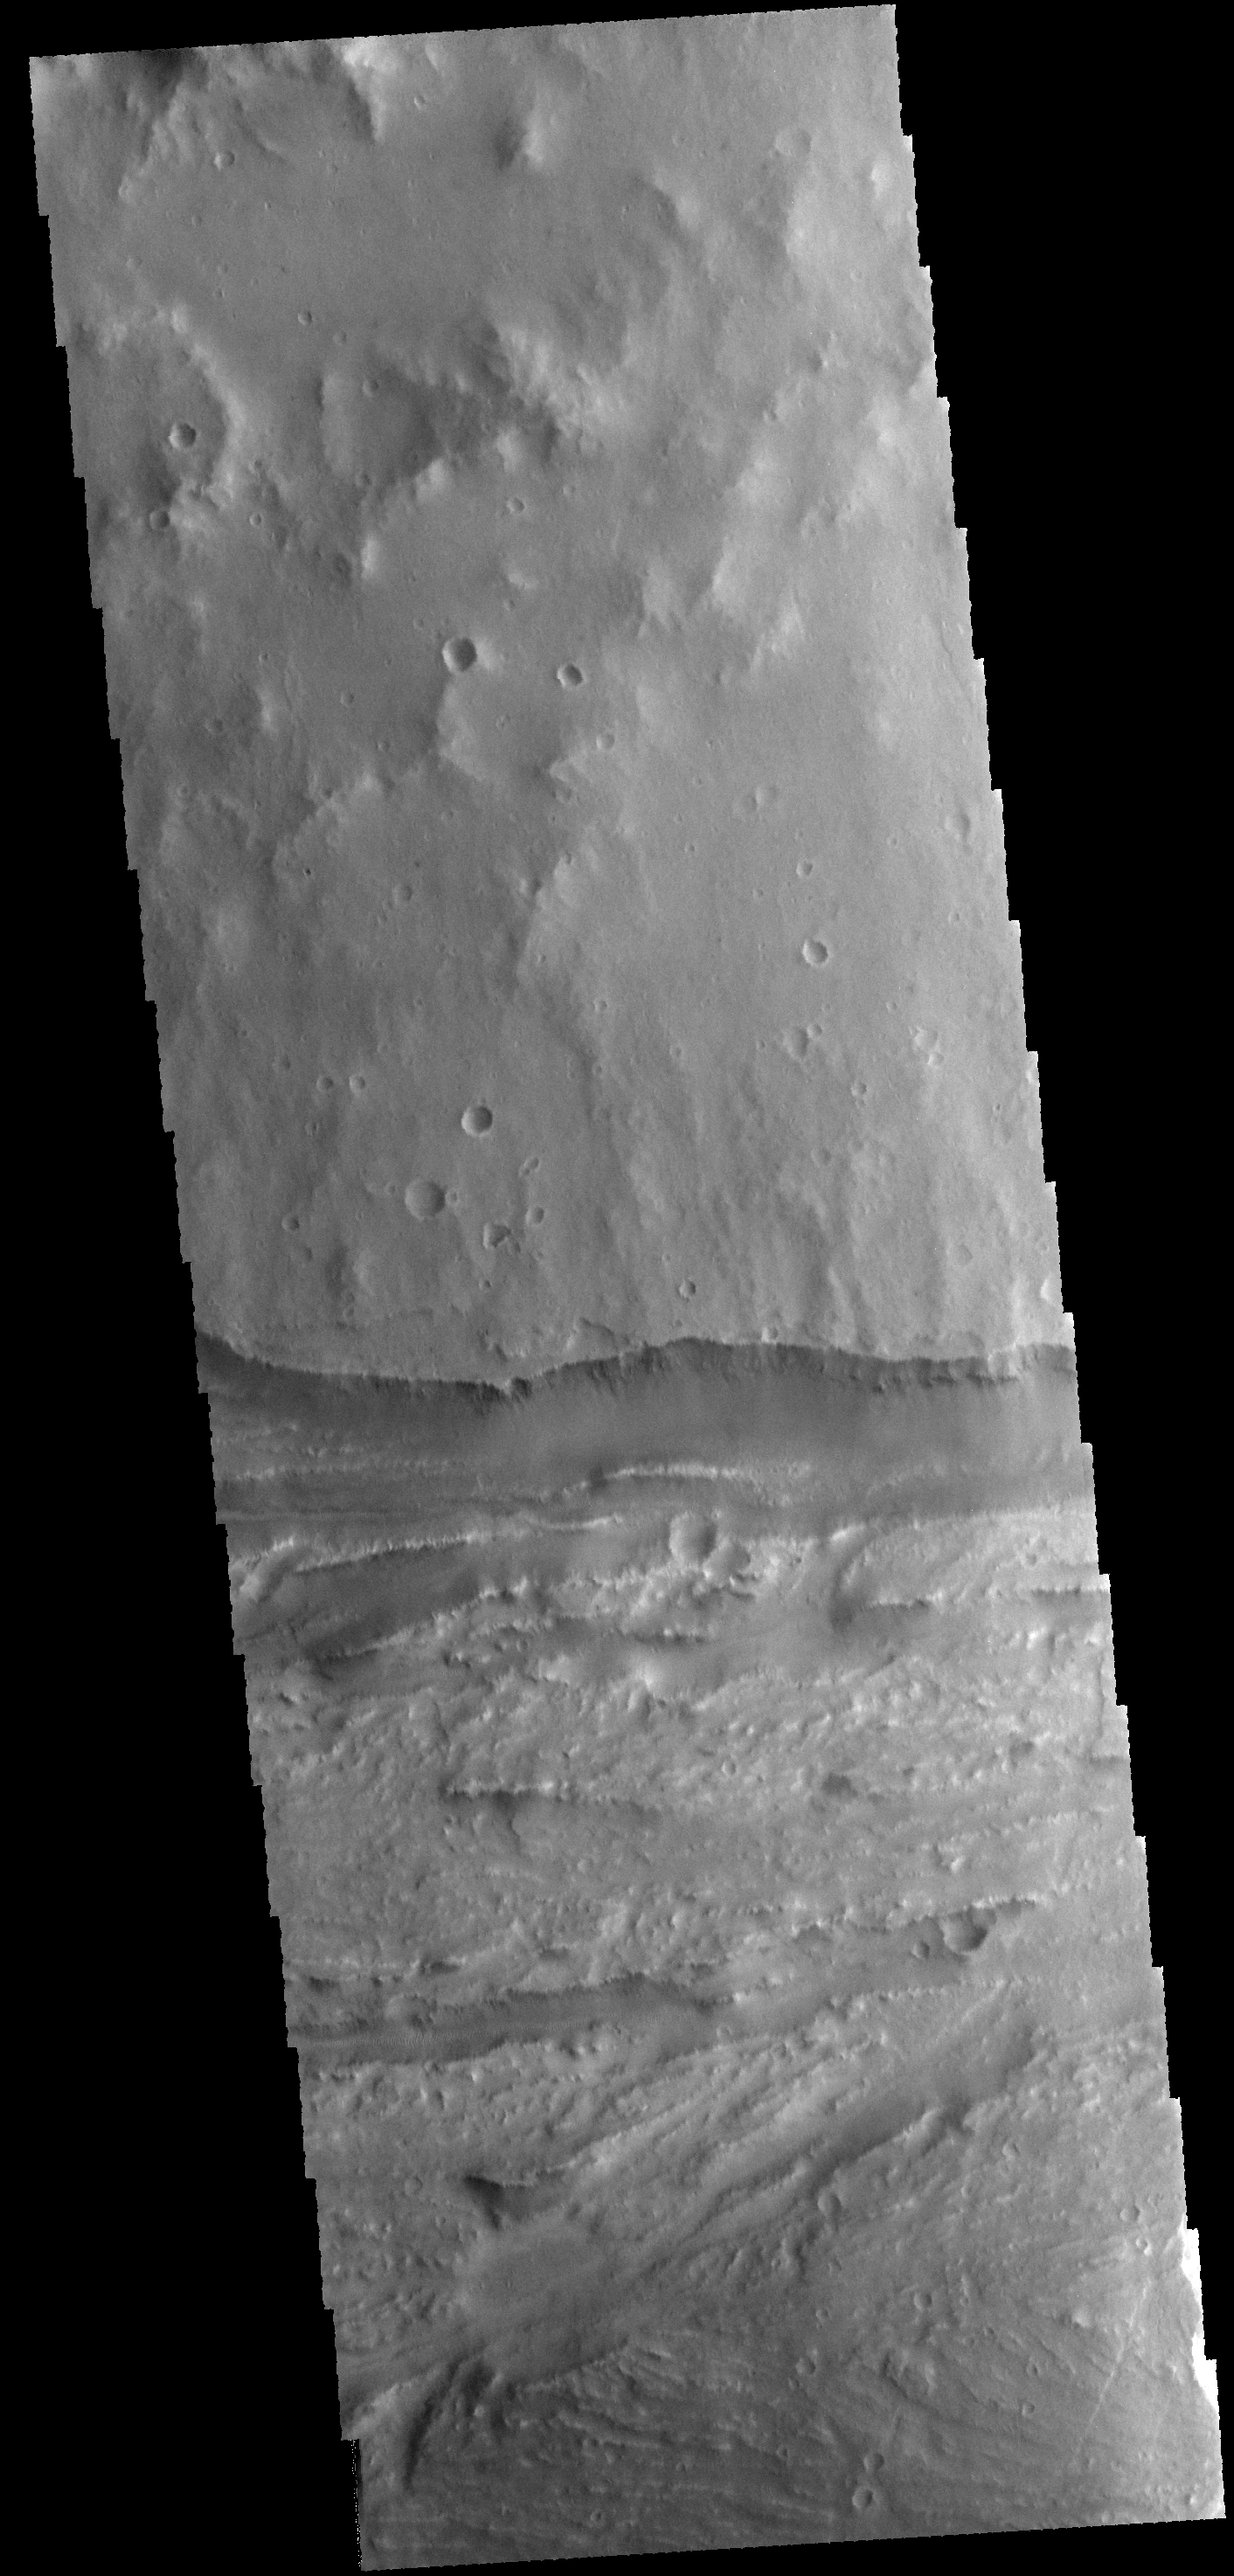

Ravi Vallis

This VIS image shows a portion of Ravi Vallis.

Credit: NASA/JPL-Caltech/ASU